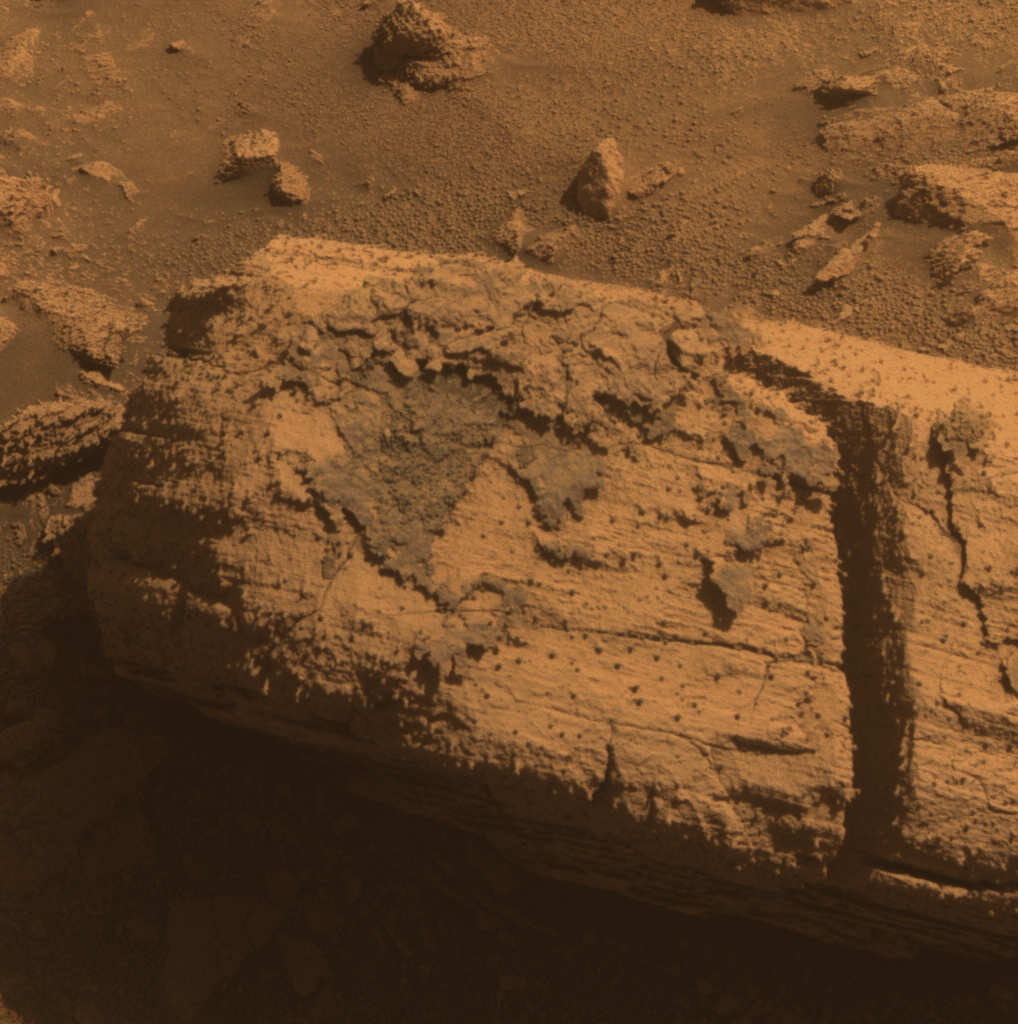

Rock with Odd Coating Beside a Young Martian Crater

This image from the panoramic camera on NASA’s Mars Exploration Rover Opportunity shows a rock called “Chocolate Hills,” which the rover found and examined at the edge of a young crater called “Concepción.”

The rover used the tools on its robotic arm to examine the texture and composition of target areas on the rock with and without the dark coating. The rock is about the size of a loaf of bread. Initial analysis was inconclusive about whether the coating on the rock is material that melted during the impact event that dug the crater.

This view is presented in approximately true color, combining three separate images taken through filters admitting wavelengths of 750 nanometers, 530 nanometers and 430 nanometers. Opportunity took the image during the 2,147th Martian day, or sol, of the rover’s mission on Mars (Feb. 6, 2010).

Credit: NASA/JPL-Caltech/Cornell University